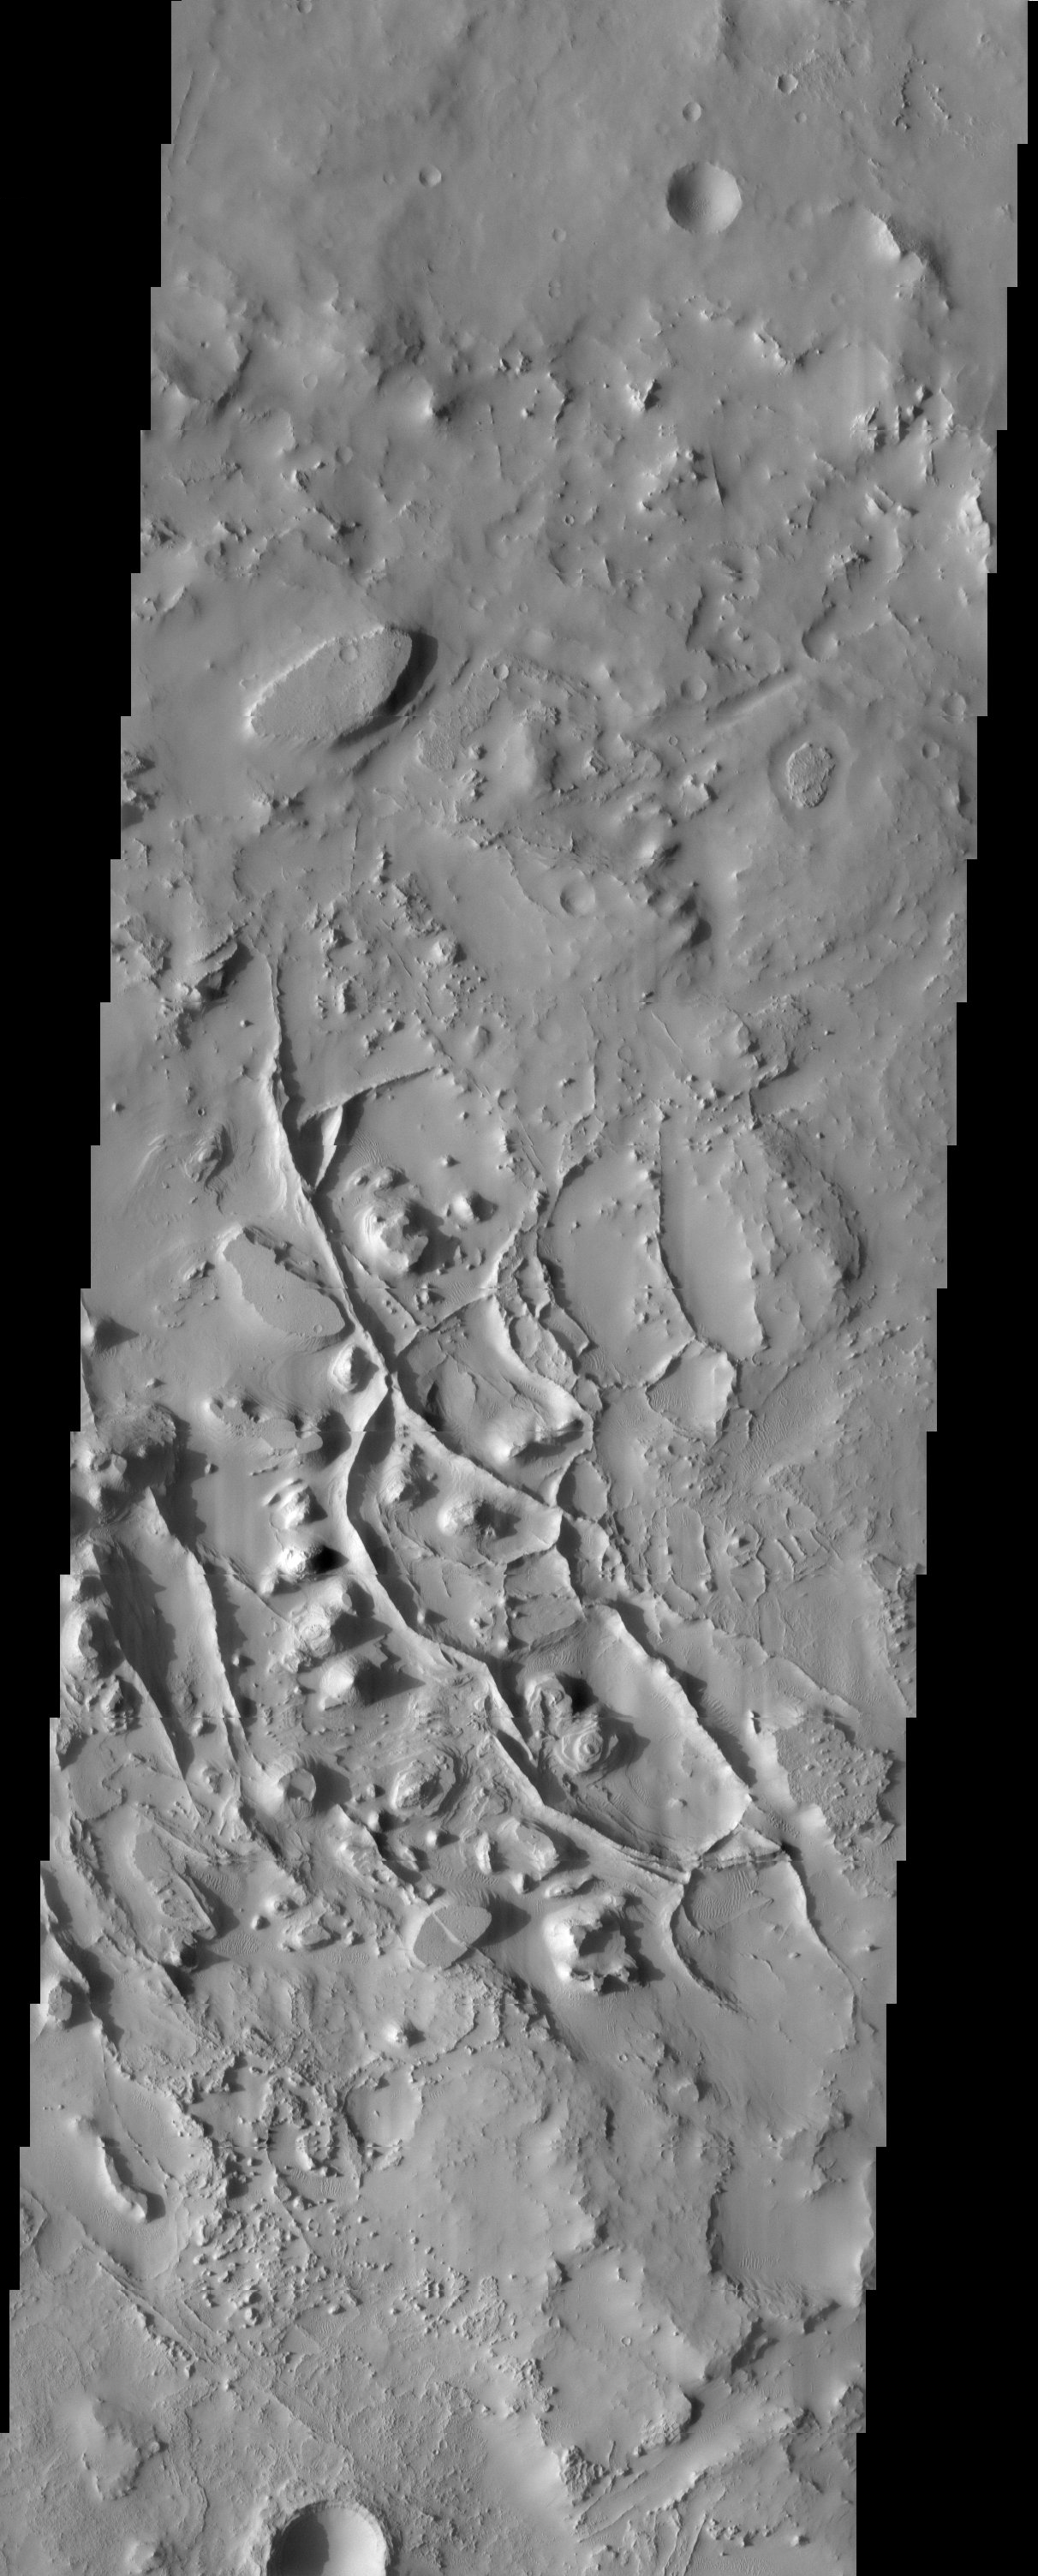

Ridges

Released 11 April 2003

Tall narrow ridges snake between mesas and buttes. Where one such ridge crosses a flat-topped mesa (in the lower center of the image), the mesa surface is split into two surfaces of different heights, like a split-level house. This suggests that the ridges, like the mesas and buttes, are erosional remnants of a former surface that has since been mostly stripped away.

Note: this THEMIS visual image has not been radiometrically nor geometrically calibrated for this preliminary release. An empirical correction has been performed to remove instrumental effects. A linear shift has been applied in the cross-track and down-track direction to approximate spacecraft and planetary motion. Fully calibrated and geometrically projected images will be released through the Planetary Data System in accordance with Project policies at a later time.

NASA’s Jet Propulsion Laboratory manages the 2001 Mars Odyssey mission for NASA’s Office of Space Science, Washington, D.C. The Thermal Emission Imaging System (THEMIS) was developed by Arizona State University, Tempe, in collaboration with Raytheon Santa Barbara Remote Sensing. The THEMIS investigation is led by Dr. Philip Christensen at Arizona State University. Lockheed Martin Astronautics, Denver, is the prime contractor for the Odyssey project, and developed and built the orbiter. Mission operations are conducted jointly from Lockheed Martin and from JPL, a division of the California Institute of Technology in Pasadena.

Image information: VIS instrument. Latitude 28.2, Longitude 28 East (332 West). 19 meter/pixel resolution.

Credit: NASA/JPL/Arizona State University